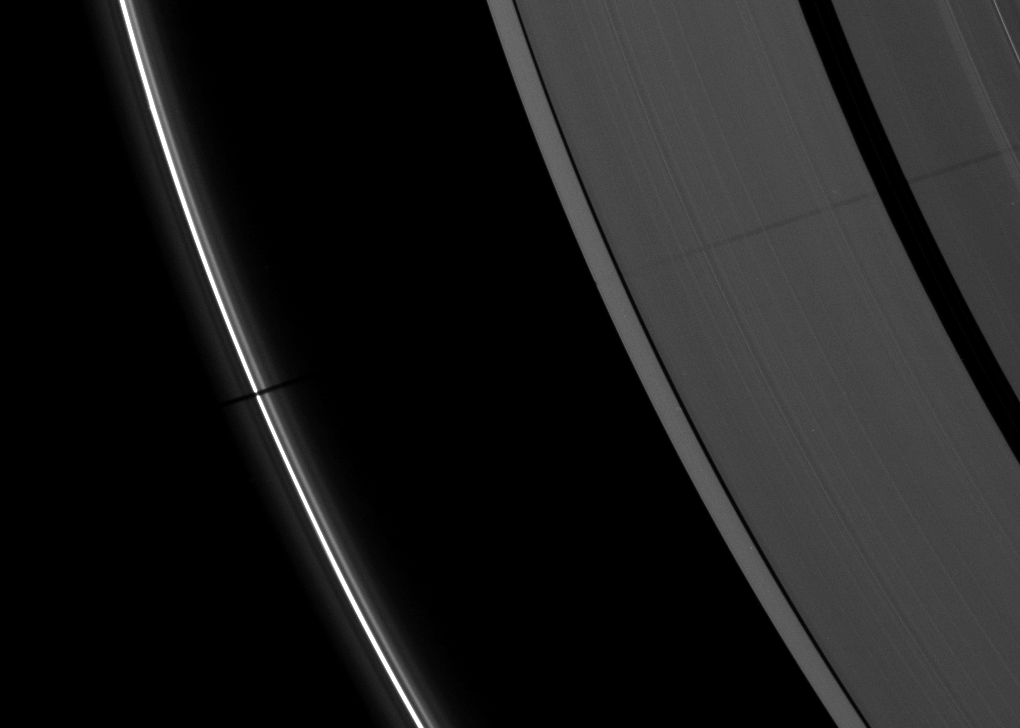

Epimetheus’ Long Shadow

The long shadow of a small moon cuts across Saturn’s A ring and thin F ring in this image taken as the planet approached its August 2009 equinox.

The moon Epimetheus (113 kilometers, or 70 miles across) is not pictured here, but the moon’s shadow stretches past the Encke Gap of the A ring in the upper right of the image. See PIA11651 for an earlier view which showed a shorter shadow from Epimetheus.

The shadow does not appear uniformly dark on all parts of the ring because this view is of the unlit side of the rings and the particle density of the rings varies. See PIA11660 to learn more.

The novel illumination geometry that accompanies equinox lowers the sun’s angle to the ringplane, significantly darkens the rings, and causes out-of-plane structures to look anomalously bright and cast shadows across the rings. These scenes are possible only during the few months before and after Saturn’s equinox, which occurs only once in about 15 Earth years. Before and after equinox, Cassini’s cameras have spotted not only the predictable shadows of some of Saturn’s moons (see PIA11657), but also the shadows of newly revealed vertical structures in the rings themselves (see PIA11665).

This view looks toward the northern, unilluminated side of the rings from about 28 degrees above the ringplane.

The image was taken in visible light with the Cassini spacecraft narrow-angle camera on July 30, 2009. The view was obtained at a distance of approximately 1.7 million kilometers (1.1 million miles) from Saturn. Image scale is 10 kilometers (6 miles) per pixel.

The Cassini-Huygens mission is a cooperative project of NASA, the European Space Agency and the Italian Space Agency. The Jet Propulsion Laboratory, a division of the California Institute of Technology in Pasadena, manages the mission for NASA’s Science Mission Directorate, Washington, D.C. The Cassini orbiter and its two onboard cameras were designed, developed and assembled at JPL. The imaging operations center is based at the Space Science Institute in Boulder, Colo.

Credit: NASA/JPL/Space Science Institute